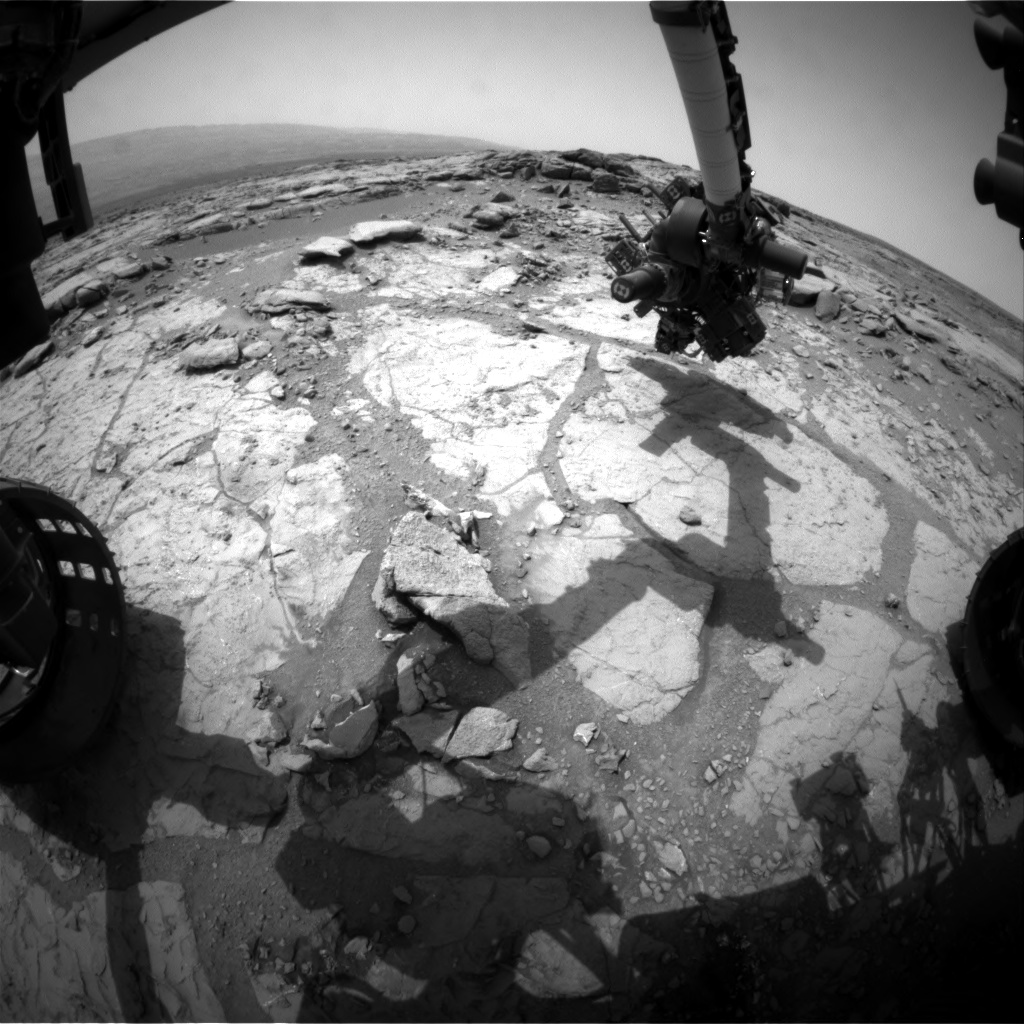

Curiosity at ‘Cumberland’

NASA’s Mars rover Curiosity used its front left Hazard-Avoidance Camera for this image of the rover’s arm over the drilling target “Cumberland” during the 275th Martian day, or sol, of the rover’s work on Mars (May 15, 2013).

The rover team plans to use Curiosity’s drill to collect a powdered sample from the interior of the rock for analysis by laboratory instruments inside the rover. This is the mission’s second rock-drilling target. The rover drove from its position beside the first drilling target, “John Klein,” to its position beside Cumberland with drives of 121 inches (308 centimeters) on Sol 273 (May 13) and 26.6 inches (67.5 centimeters) on Sol 275. Curiosity’s total odometry on Mars is now 2,385 feet (727 meters).

JPL, a division of the California Institute of Technology, Pasadena, manages the Mars Science Laboratory Project for NASA’s Science Mission Directorate, Washington. JPL designed and built the project’s Curiosity rover.

Credit: NASA/JPL-Caltech